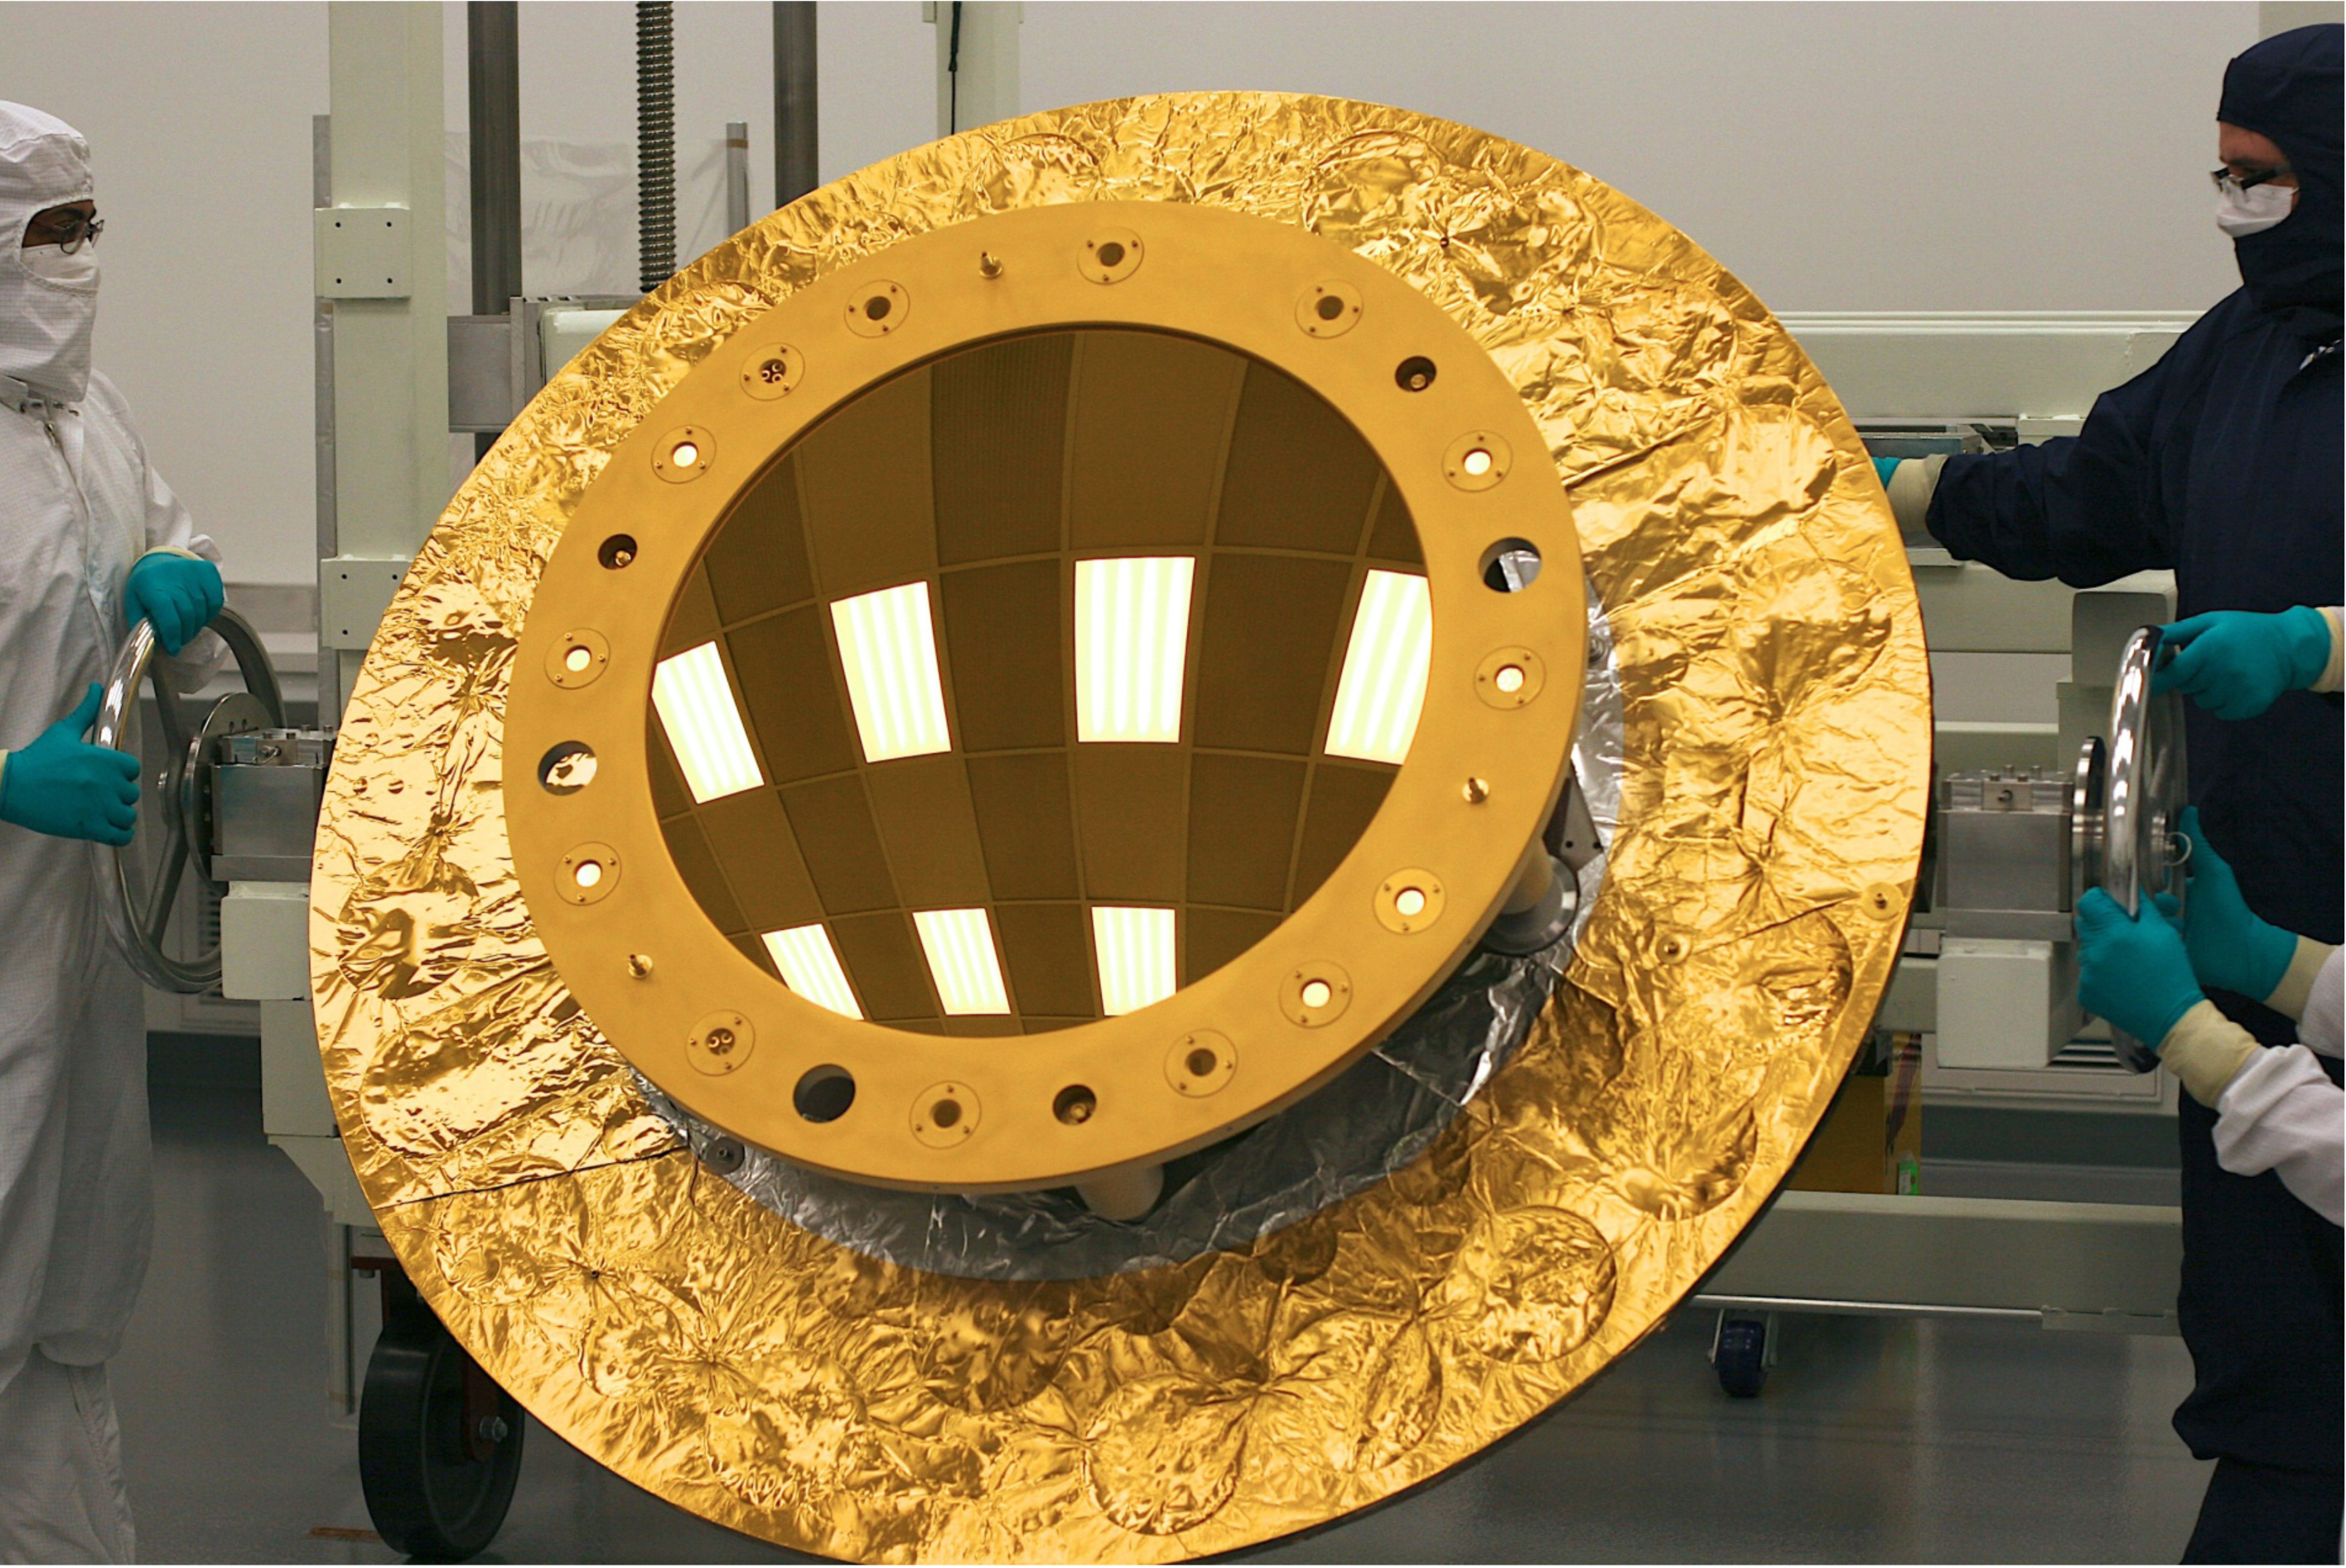

Being "Secondary" is Important for a Webb Telescope Mirror

NASA release July 19, 2011 Click here to learn about the James Webb Space Telescope The secondary mirror (shown here) was polished at the L3 Integrated Optical Systems - Tinsley in Richmond, Calif. to accuracies of less than one millionth of an inch. That accuracy is important for forming the sharpest images when the mirrors cool to -400°F (-240°C) in the cold of space. The Webb's secondary mirror was recently completed, following polishing and gold-coating. "Secondary" may not sound as important as "primary" but when it comes to the next-generation James Webb Space Telescope a secondary mirror plays a critical role in ensuring the telescope gathers information from the cosmos. The Webb's secondary mirror was recently completed, following polishing and gold-coating. There are four different types of mirrors that will fly on the James Webb Space Telescope, and all are made of a light metal called beryllium. It is very strong for its weight and holds its shape across a range of temperatures. There are primary mirror segments (18 total that combined make the large primary mirror providing a collecting area of 25 meters squared/269.1 square feet), the secondary mirror, tertiary mirror and the fine steering mirror. Unlike the primary mirror, which is molded into the shape of a hexagon, the secondary mirror is perfectly rounded. The mirror is also convex, so the reflective surface bulges toward a light source. It looks much like a curved mirror that you'll see on the wall near the exit of a parking garage that lets motorists see around a corner. This mirror is coated with a microscopic layer of gold to enable it to efficiently reflect infrared light (which is what the Webb telescope's cameras see). The quality of the secondary mirror surface is so good that the final convex surface at cold temperatures does not deviate from the design by more than a few millionths of a millimeter - or about one ten thousandth the diameter of a human hair. "As the only convex mirror on the Webb telescope, the secondary mirror has always been recognized to be the hardest of all of the mirrors to polish and test, so we are delighted that its performance meets all specifications," said Lee Feinberg, Webb Optical Telescope manager at NASA's Goddard Space Flight Center in Greenbelt, Md. Convex mirrors are particularly hard to test because light that strikes them diverges away from the mirror. Feinberg noted, "The Webb telescope convex secondary mirror is approximately the size of the Spitzer Space Telescope's primary mirror and is by far the largest convex cryogenic mirror ever built for a NASA program." It was data from the Spitzer's mirrors that helped make the decision to use beryllium for the Webb telescope mirrors. Spitzer's mirrors were also made of beryllium. So why is this mirror so critical? Because the secondary mirror captures light from the 18 primary mirror segments and relays those distant images of the cosmos to the telescope's science cameras. The secondary mirror is mounted on folding "arms" that position it in front of the 18 primary mirror segments. The secondary mirror will soon come to NASA's Goddard Space Flight Center in Greenbelt, Md. where it will be installed on the telescope structure. Then, as a complete unit, the telescope structure and mirrors will undergo acoustic and vibration testing. The secondary mirror was developed at Ball Aerospace & Technology Corp. of Boulder, Colo. and the mirror recently completed polishing at the L3–IOS-Tinsley facility in Richmond, Calif. Northrop Grumman space Systems is the prime contractor on the Webb telescope program. The James Webb Space Telescope is the world’s next-generation space observatory and successor to the Hubble Space Telescope. The most powerful space telescope ever built, Webb will observe the most distant objects in the universe, provide images of the very first galaxies ever formed and see unexplored planets around distant stars. The Webb Telescope is a joint project of NASA, the European Space Agency and the Canadian Space Agency.

Credit: NASA/Ball Aerospace/Tinsley